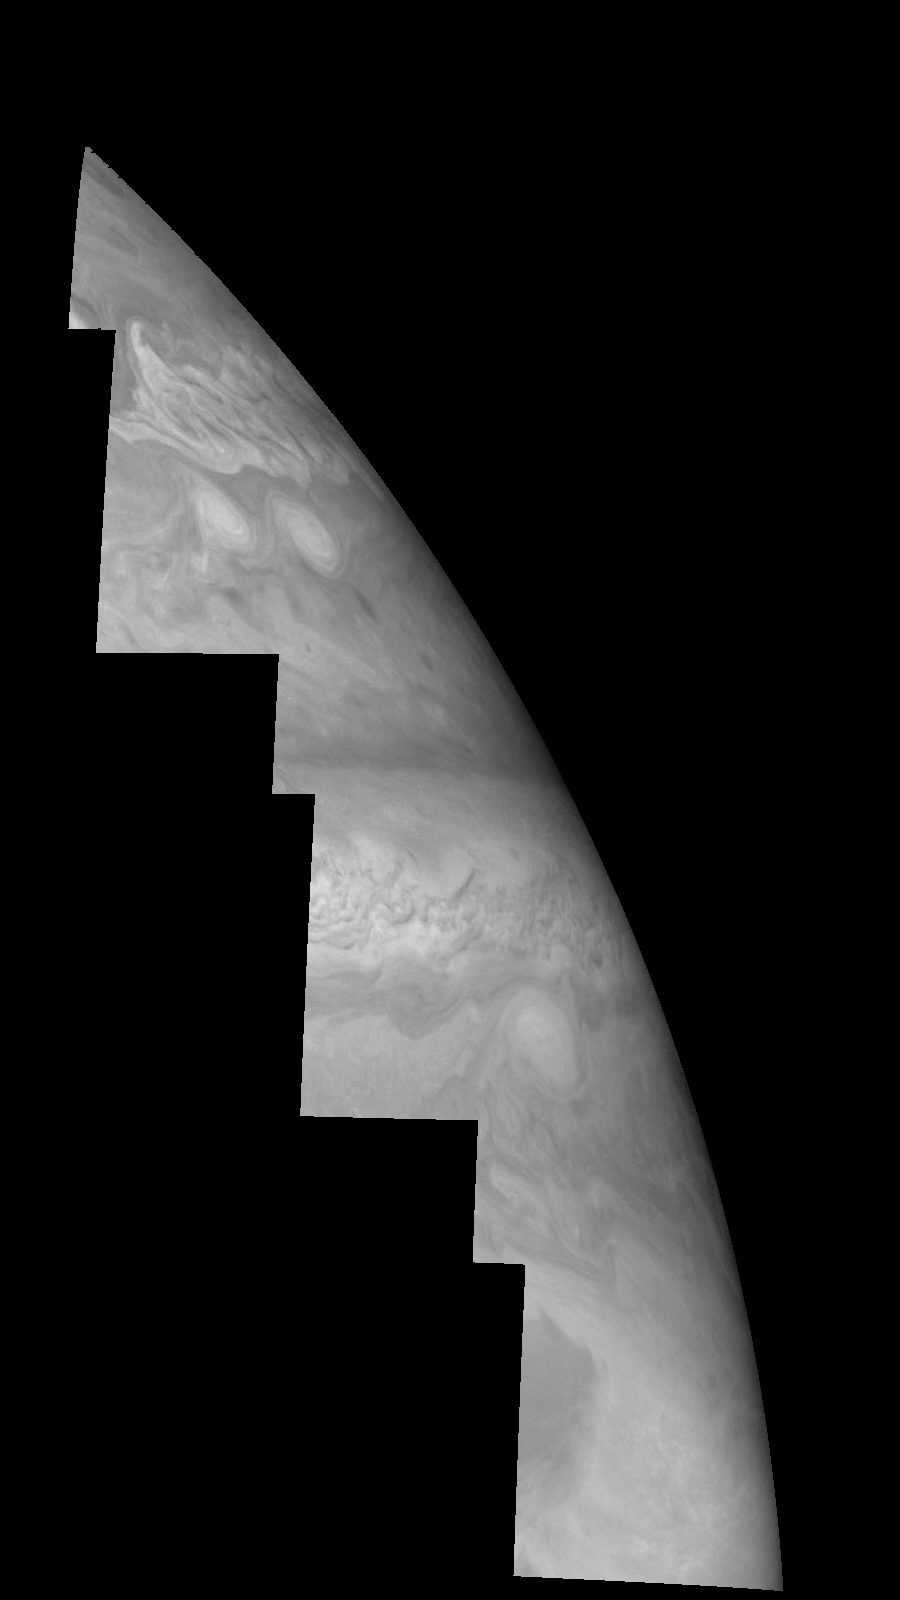

Jupiter’s Northern Hemisphere in a Methane Band (Time Set 3)

Mosaic of Jupiter’s northern hemisphere between 10 and 50 degrees latitude. Jupiter’s atmospheric circulation is dominated by alternating eastward and westward jets from equatorial to polar latitudes. The direction and speed of these jets in part determine the color and texture of the clouds seen in this mosaic. Also visible are several other common Jovian cloud features, including large white ovals, bright spots, dark spots, interacting vortices, and turbulent chaotic systems. The north-south dimension of each of the two interacting vortices in the upper half of the mosaic is about 3500 kilometers. Light at 727 nanometers is moderately absorbed by atmospheric methane. This mosaic shows the features of Jupiter’s main visible cloud deck and upper-tropospheric haze, with higher features enhanced in brightness over lower features.

North is at the top. The images are projected on a sphere, with features being foreshortened towards the north. The planetary limb runs along the right edge of the mosaic. Cloud patterns appear foreshortened as they approach the limb. The smallest resolved features are tens of kilometers in size. These images were taken on April 3, 1997, at a range of 1.4 million kilometers by the Solid State Imaging system (CCD) on NASA’s Galileo spacecraft.

The Jet Propulsion Laboratory, Pasadena, CA manages the mission for NASA’s Office of Space Science, Washington, DC.

Credit: NASA/JPL-Caltech